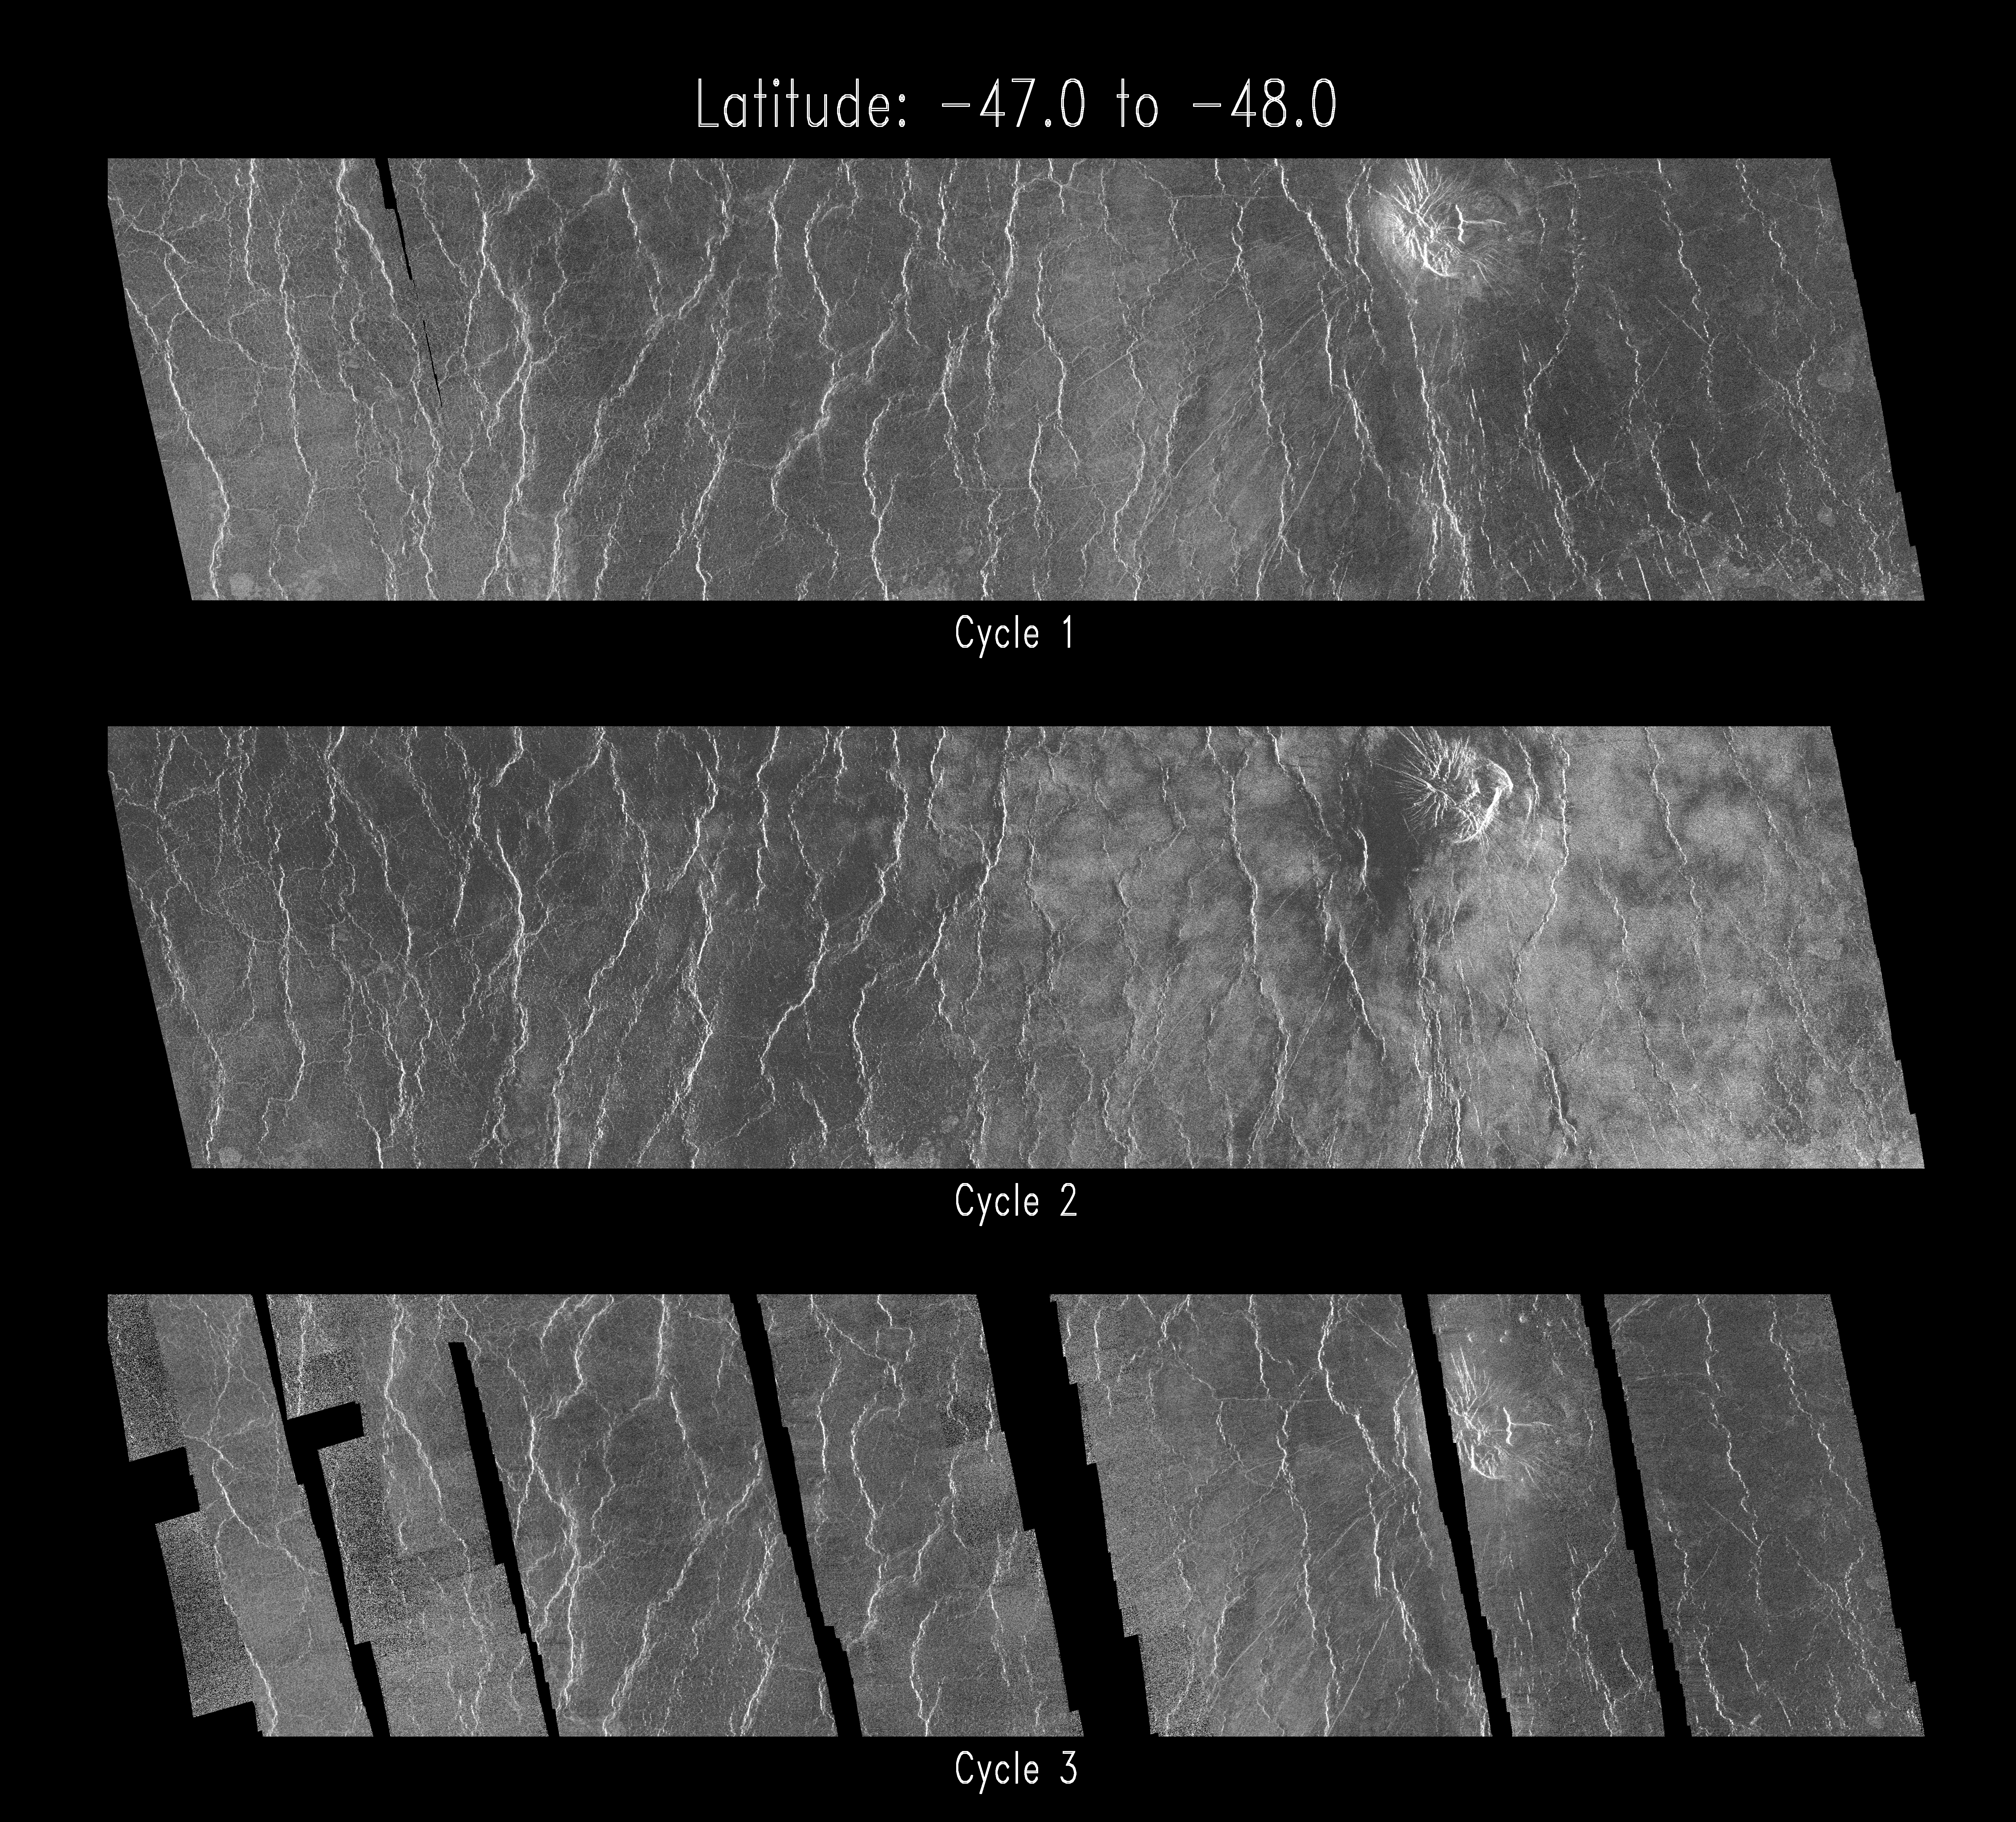

Venus – Cycle 1, 2, and 3 Images of Imdr Region

This set of three Magellan images shows a small volcano, lava plains distorted into ‘wrinkle ridges’, and some unusual wispy-appearing surface deposits. The images were acquired during the first, second and third mapping cycles of the mission, in March 1991, November 1991 and July 1992, respectively. The area shown is about 400 kilometers by 100 kilometers (248 by 62 miles) and is centered near 47.5 degrees south latitude, 226 degrees east longitude, in the Imdr region of Venus. The middle image, from the second cycle, was acquired with the spacecraft facing toward the west (left), while the other images were acquired with an identical east-looking geometry. The differing appearance of the second image has intrigued Magellan scientists, because of the possibility that the bright patches observed in cycle 2 may have been caused by rearrangement of loose soil material between March and November, 1991. However, by duplicating the cycle 1 viewing geometry in cycle 3, the surface change theory has been tentatively ruled out. Instead, the radar brightness variations are attributed to reflections from an undulating surface, such as sand ripples or small dunes, that have an asymmetry in the east-west direction. The deposits are apparently associated with a 78 kilometers (48 miles) diameter impact crater, Stowe, which lies about 500 kilometers (310 miles) to the northeast. The fine-grained material created during the impact event may have settled out to form the unusual surface deposits observed here. Scientists are now trying to determine if the proposed ripple structures formed at the time of the impact, or are the result of ongoing wind action at the surface. Data quality during portions of cycle 3 was adversely affected by a faulty transmitter aboard the spacecraft, leading to the missing strips in the bottom image.

Credit: NASA/JPL